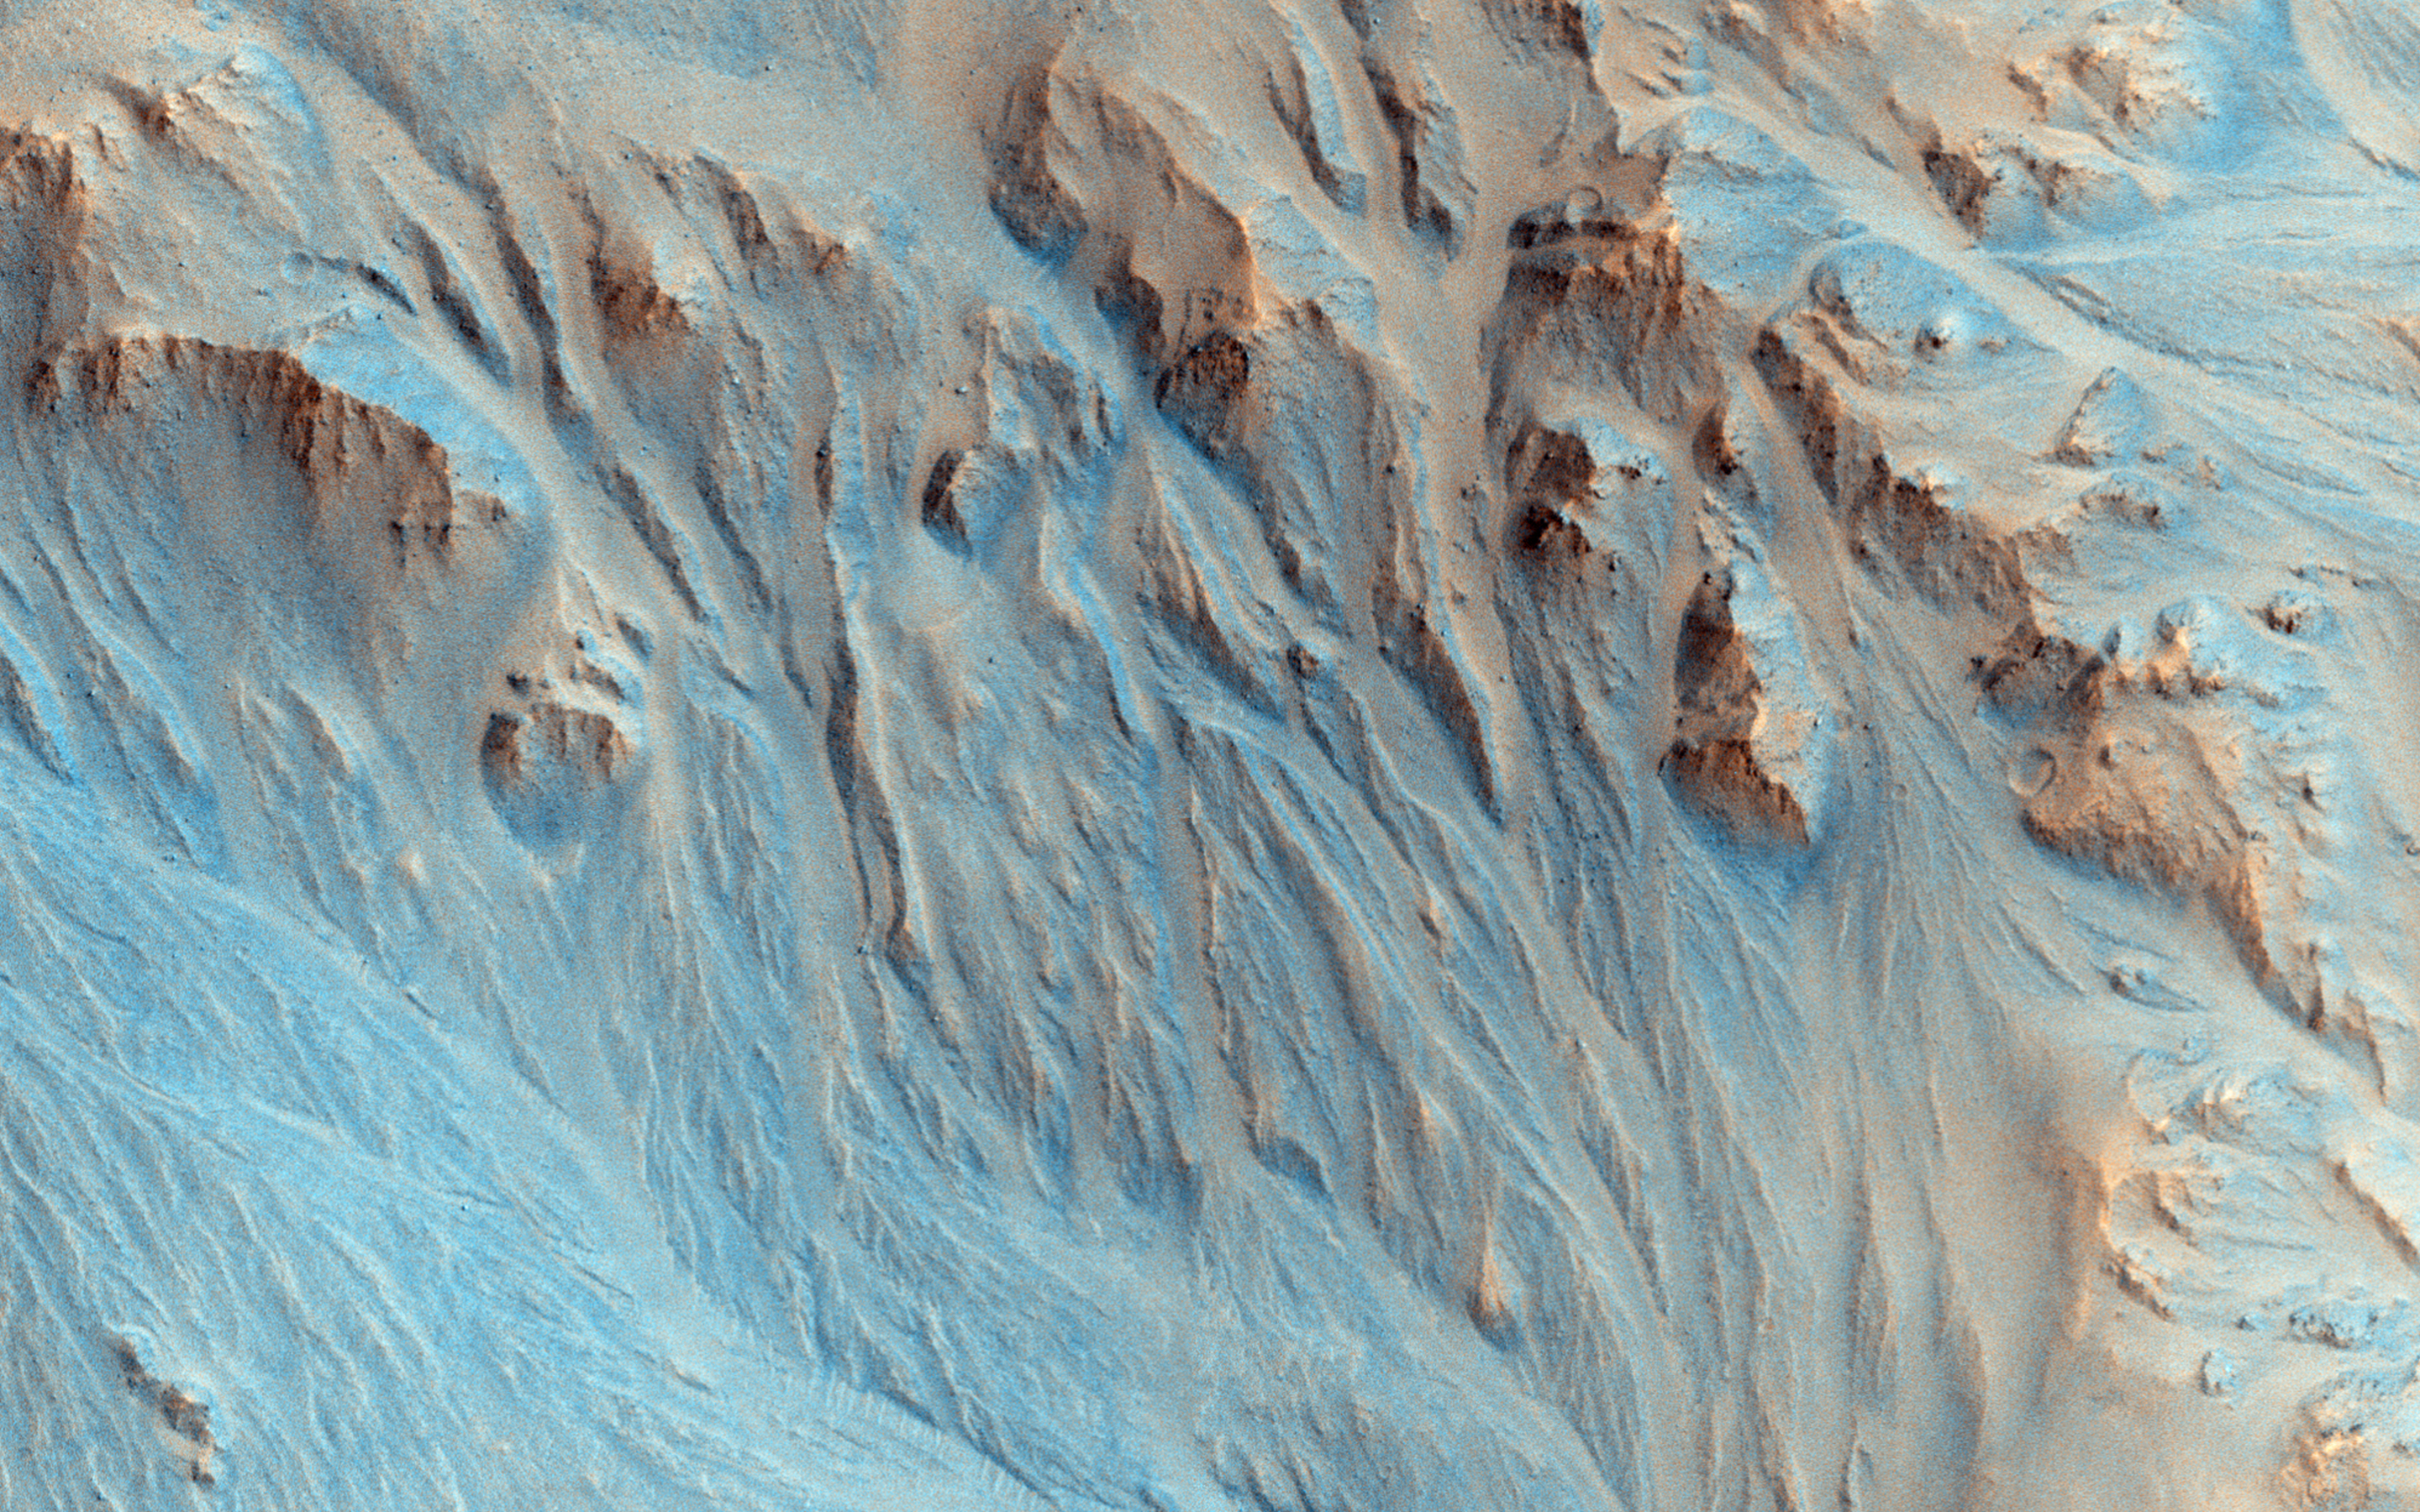

Alluvial Fans in Mojave Crater

Stereo data from an anaglyph (or 3D) image shows that the landscape in this observation is pervasively eroded, right up to the tops of the ridges, with channels extending down into depositional fans much like alluvial fans in the Mojave Desert.

This can be explained by something like rainfall, but this crater is geologically young, only a few hundred million years old, when Mars’ atmosphere was thought to be too depleted to support rainfall. From the surrounding region we can see that only the Mojave ejecta is eroded, not adjacent landscapes. This suggests that the ejecta landed wet and itself initiated the erosion, rather than rainfall from clouds.

“Subsurface ice may have melted and mixed with the crater ejecta, which fell as a wet slurry of debris. But, that’s just my favorite theory — other geologists favor different interpretations.” [Alfred McEwen]

This is a stereo pair with ESP_039695_1875.

The University of Arizona, Tucson, operates HiRISE, which was built by Ball Aerospace & Technologies Corp., Boulder, Colorado. NASA’s Jet Propulsion Laboratory, a division of the California Institute of Technology in Pasadena, manages the Mars Reconnaissance Orbiter Project and Mars Science Laboratory Project for NASA’s Science Mission Directorate, Washington.

Credit: NASA/JPL-Caltech/Univ. of Arizona